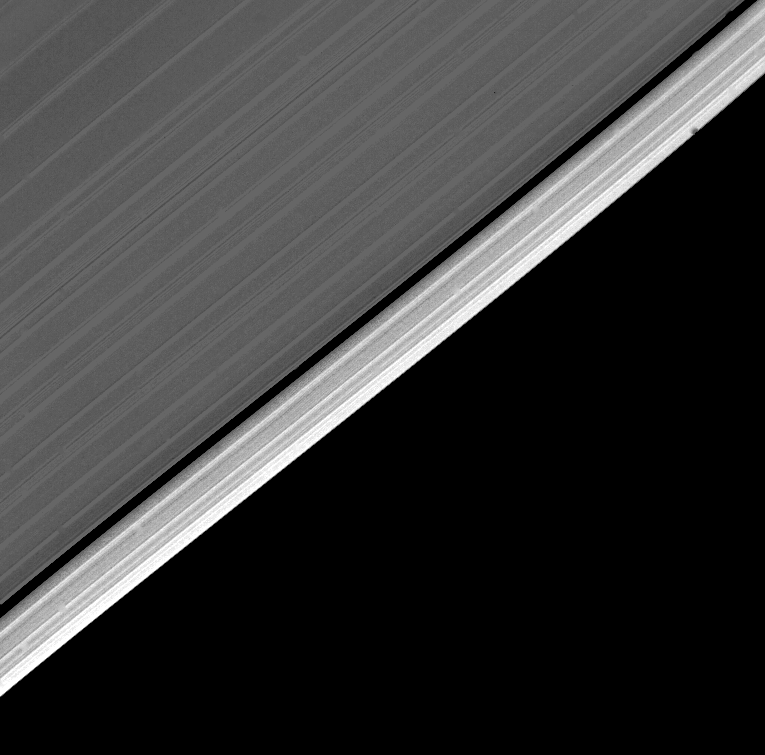

Outer Edge of Saturn’s A-ring

The outer edge of Saturn’s A-ring is detailed in this image obtained by Voyager 2 on Aug. 26, just half an hour before closest approach, at a range of about 51,000 kilometers (31,700 miles). Resolution in this wide-angle view is about 4 km. (2.5 miles). The many sharp linear features parallel to the ring edge are most probably locations where ring particles are in resonance with one of the several small nearby satellites of about 100-km. radius discovered last fall by Voyager 1. Such regions are likely characterized by more intense particle collisions and a greater density of small “chips.” The entire outer band of the A-ring has different scattering properties and therefore different particle characteristics than the main body of the rings to the upper left. The Voyager project is managed for NASA by the Jet Propulsion Laboratory, Pasadena, Calif.

Credit: NASA/JPL